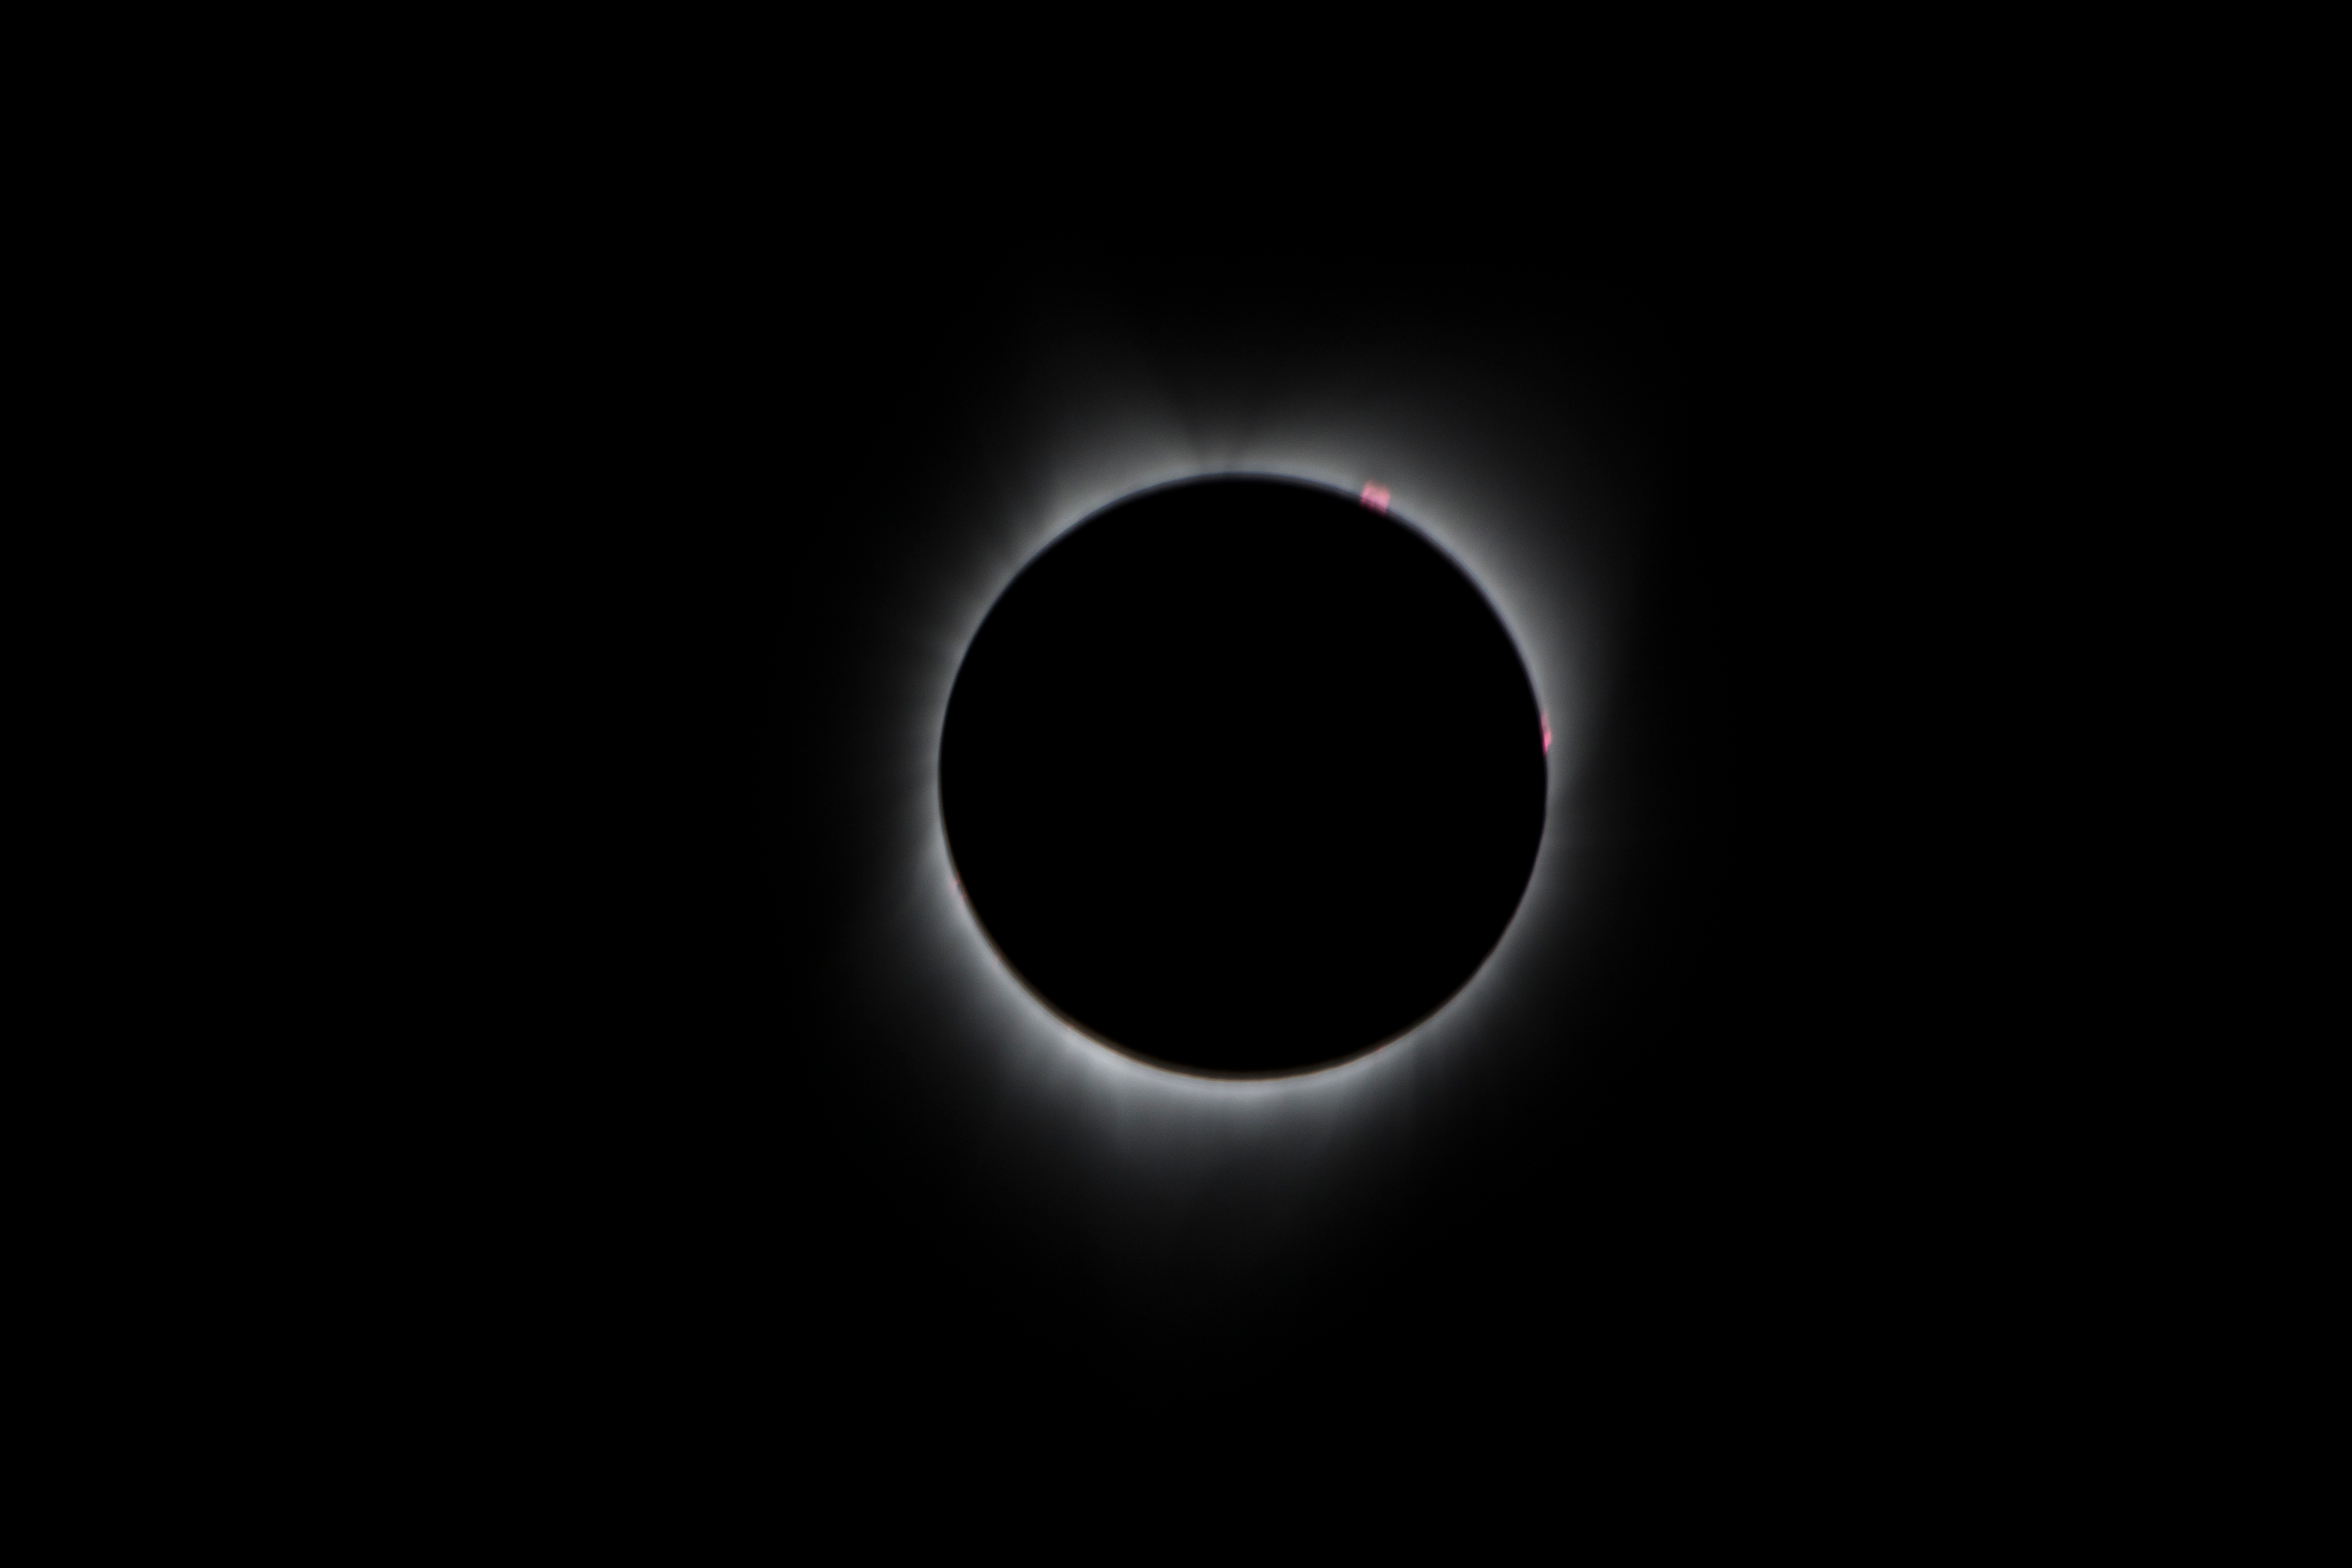

2017 Total Solar Eclipse

During the total solar eclipse, the Sun’s corona, only visible during the total eclipse, is shown as a crown of white flares from the surface. The red spots called Bailey's beads occurs where the moon grazes by the Sun and the rugged lunar limb topography allows beads of sunlight to shine through in some areas as photographed from NASA Armstrong’s Gulfstream III.

Credit: NASA/Carla Thomas